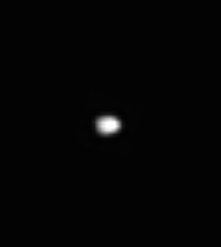

Squinting at Telesto

The blob of light seen here is Saturn’s moon Telesto, which shares its orbital path with the much larger moon Tethys. Telesto is 24 kilometers (15 miles) across.

Although this view may hint at a flattened, potato-like shape for Telesto (a common shape for Saturn’s smaller moons), no features on the moon’s surface can be resolved here.

The image was taken in visible green light with the Cassini spacecraft narrow-angle camera on Aug. 1, 2005, at a distance of approximately 768,000 kilometers (477,000 miles) from Telesto and at a Sun-Telesto-spacecraft, or phase, angle of 37 degrees. Resolution in the original image was 5 kilometers (3 miles) per pixel. The image has been contrast-enhanced and magnified by a factor of four to aid visibility.

The Cassini-Huygens mission is a cooperative project of NASA, the European Space Agency and the Italian Space Agency. The Jet Propulsion Laboratory, a division of the California Institute of Technology in Pasadena, manages the mission for NASA’s Science Mission Directorate, Washington, D.C. The Cassini orbiter and its two onboard cameras were designed, developed and assembled at JPL. The imaging operations center is based at the Space Science Institute in Boulder, Colo.

Credit: NASA/JPL/Space Science Institute